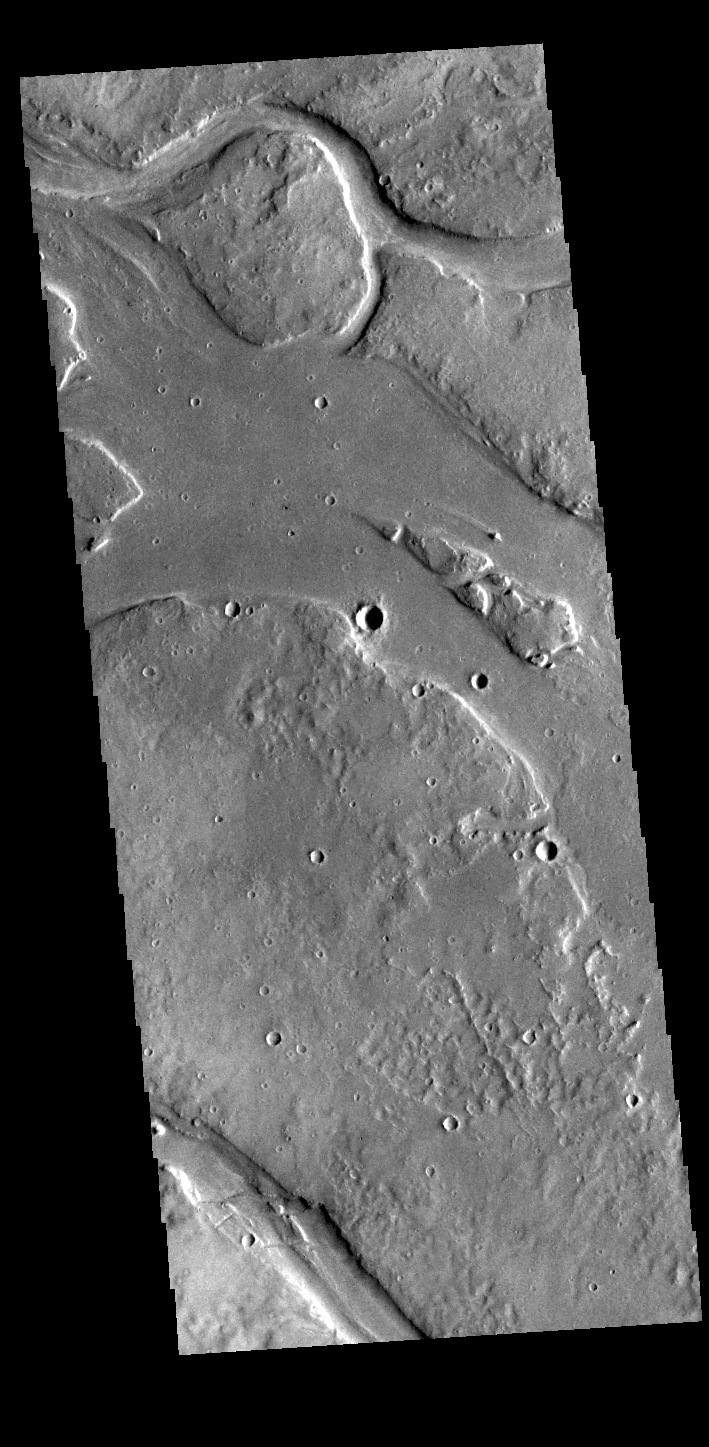

Granicus Valles

This VIS image shows many of the channel segments of Granicus Valles. Granicus Valles is a complex channel system located west of Elysium Mons. The system is approximately 750km long. It is likely that both water and lava played a part in creation of the feature.

Credit: NASA/JPL-Caltech/ASU